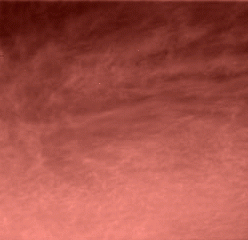

Clouds over Mars!

This is the first color image ever taken from the surface of Mars of an overcast sky. Featured are pink stratus clouds coming from the northeast at about 15 miles per hour (6.7 meters/second) at an approximate height of ten miles (16 kilometers) above the surface. The clouds consist of water ice condensed on reddish dust particles suspended in the atmosphere. Clouds on Mars are sometimes localized and can sometimes cover entire regions, but have not yet been observed to cover the entire planet. The image was taken about an hour and forty minutes before sunrise by the Imager for Mars Pathfinder (IMP) on Sol 16 at about ten degrees up from the eastern Martian horizon.

Mars Pathfinder is the second in NASA’s Discovery program of low-cost spacecraft with highly focused science goals. The Jet Propulsion Laboratory, Pasadena, CA, developed and manages and Mars Pathfinder mission for NASA’s Office of Space Science, Washington, D.C. JPL is an operating division of the California Institute of Technology (Caltech). The Imager for Mars Pathfinder (IMP) was developed by the University of Arizona Lunar and Planetary Laboratory under contract to JPL. Peter Smith is the Principal Investigator.

Photojournal note: Sojourner spent 83 days of a planned seven-day mission exploring the Martian terrain, acquiring images, and taking chemical, atmospheric and other measurements. The final data transmission received from Pathfinder was at 10:23 UTC on September 27, 1997. Although mission managers tried to restore full communications during the following five months, the successful mission was terminated on March 10, 1998.

Credit: NASA/JPL/University of Arizona